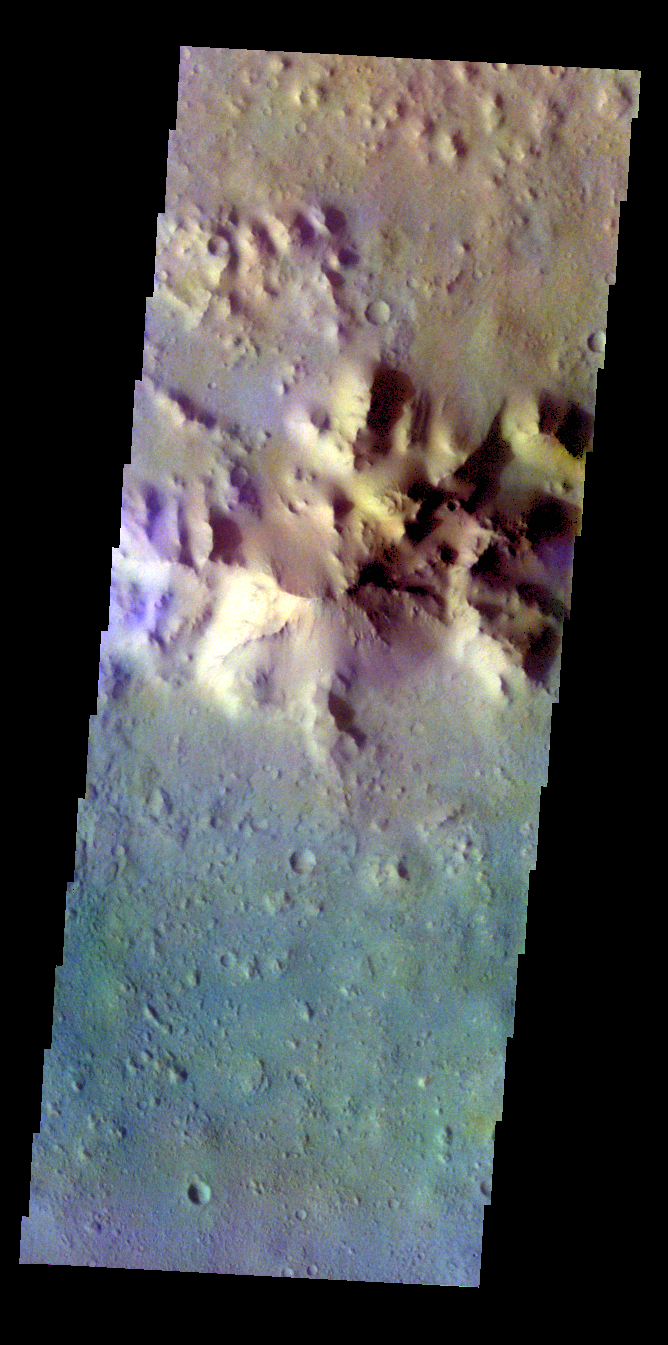

Crater – False Color

The THEMIS VIS camera contains 5 filters. The data from different filters can be combined in multiple ways to create a false color image. These false color images may reveal subtle variations of the surface not easily identified in a single band image. Today’s false color image shows part of the inner peak and floor of an unnamed crater in Terra Cimmeria.

Credit: NASA/JPL-Caltech/ASU